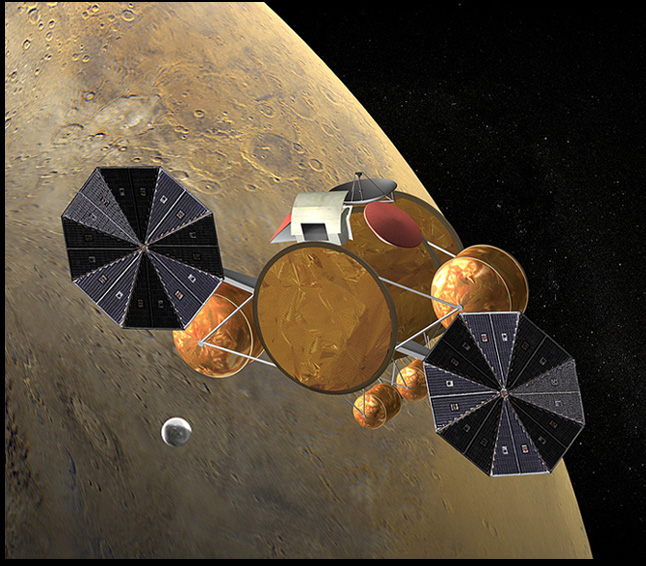

Rendezvous in Space

This artist’s concept of the proposed Mars Sample Return mission shows rendezvous of the orbiting sample container with the Earth return vehicle. This image is part of a series designed to describe the current groundbreaking Mars Sample Return mission concept (see figure 1 below for a composite of the series), with a tentative launch date of 2013.

Figure 1: series composite

Credit: NASA/JPL